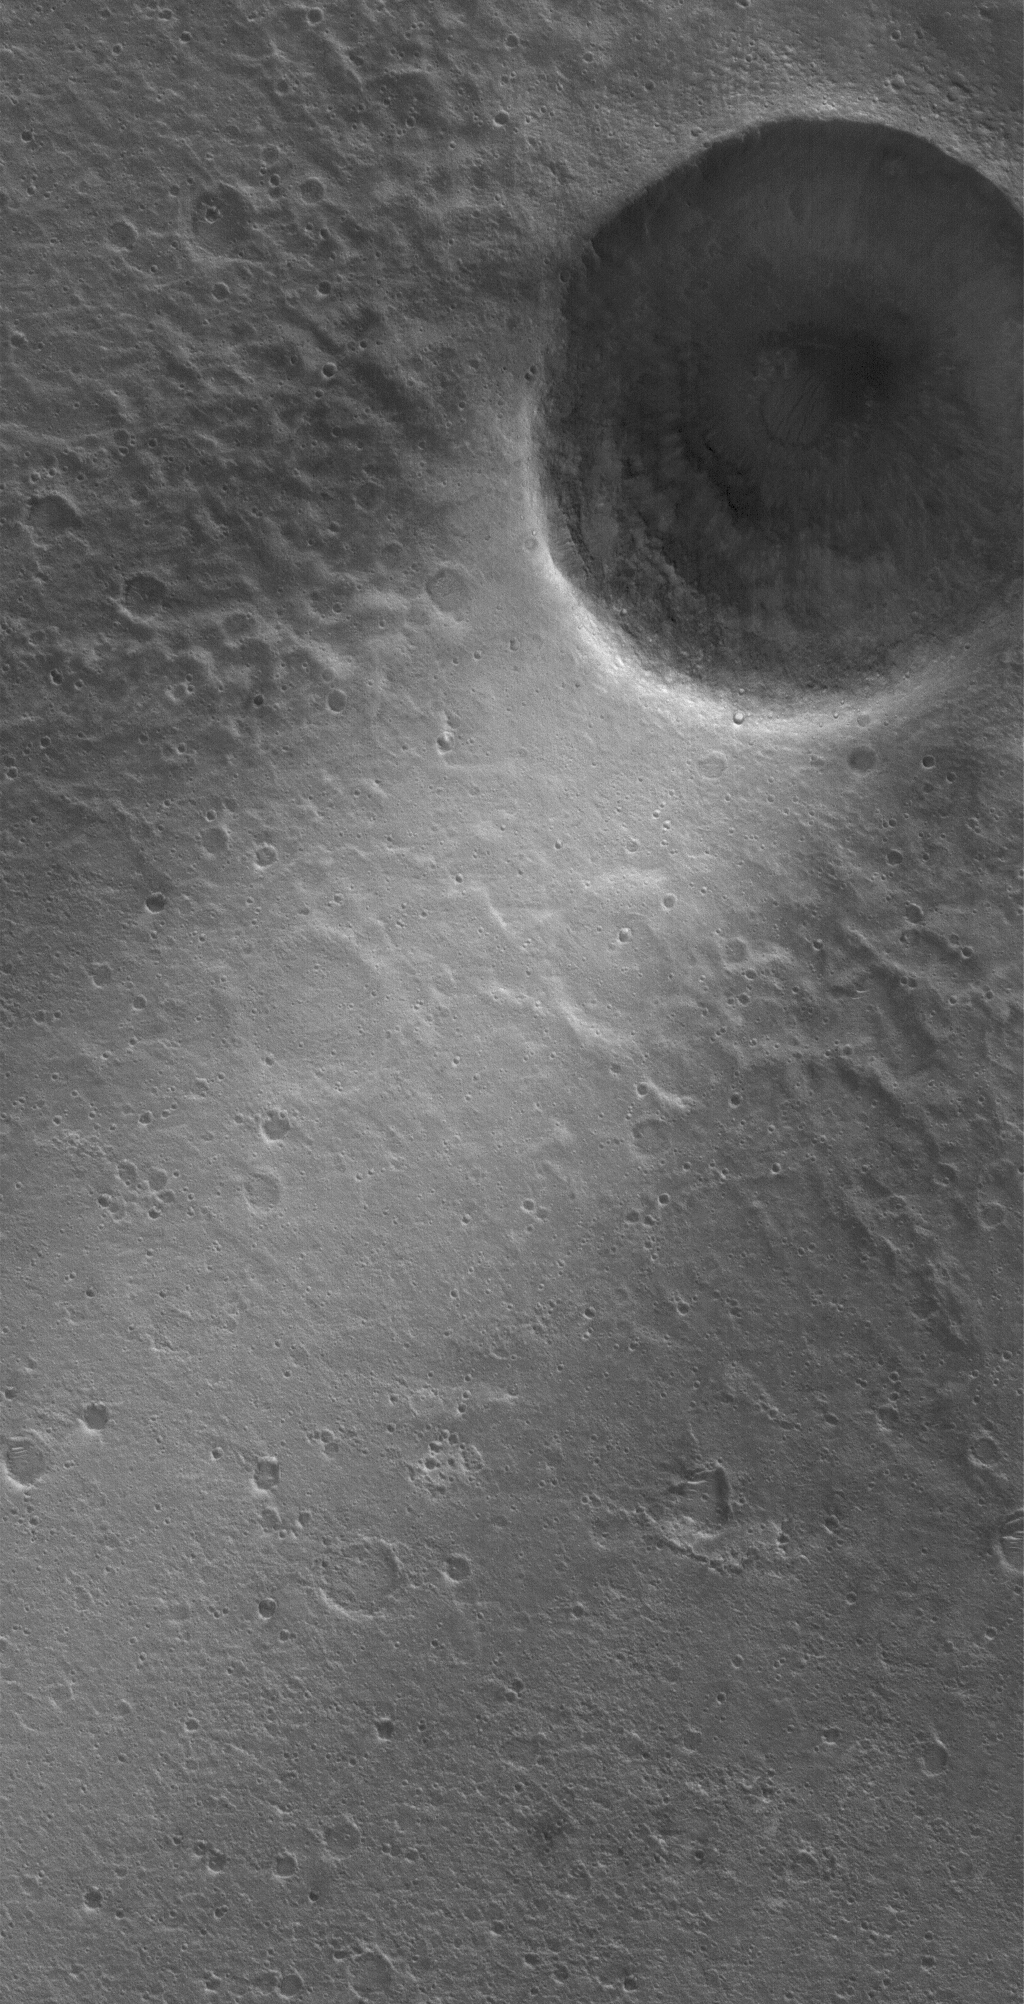

Chryse Streak

6 May 2006
This Mars Global Surveyor (MGS) Mars Orbiter Camera (MOC) image shows a wind streak created in the lee — the downwind side — of a crater in far eastern Chryse Planitia. The winds responsible for the formation of the streak blew from the upper right (northeast) to the lower left (southwest).

Location near: 21.5°N, 27.4°W
Image width: ~3 km (~1.9 mi)
Illumination from: lower left
Season: Northern Winter

Credit: NASA/JPL/Malin Space Science Systems